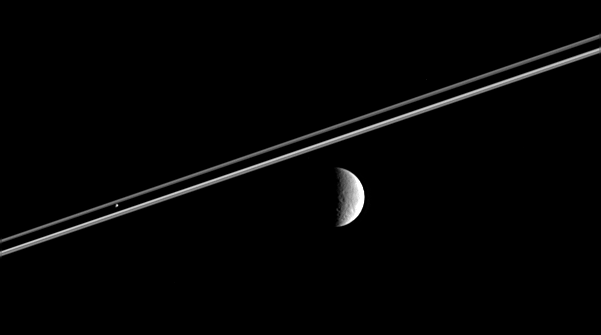

Moons Near and Far

Distant Rhea (right) poses here for the Cassini spacecraft, as Pandora hovers against Saturn’s dark shadow on the rings.

This image was taken in visible light with the Cassini spacecraft narrow-angle camera on Feb. 12, 2006, at a distance of approximately 3.6 million kilometers (2.3 million miles) from Pandora and 4.3 million kilometers (2.7 million miles) from Rhea. The image scale is 26 kilometers (16 miles) per pixel on Rhea.

The Cassini-Huygens mission is a cooperative project of NASA, the European Space Agency and the Italian Space Agency. The Jet Propulsion Laboratory, a division of the California Institute of Technology in Pasadena, manages the mission for NASA’s Science Mission Directorate, Washington, D.C. The Cassini orbiter and its two onboard cameras were designed, developed and assembled at JPL. The imaging operations center is based at the Space Science Institute in Boulder, Colo.

Credit: NASA/JPL/Space Science Institute